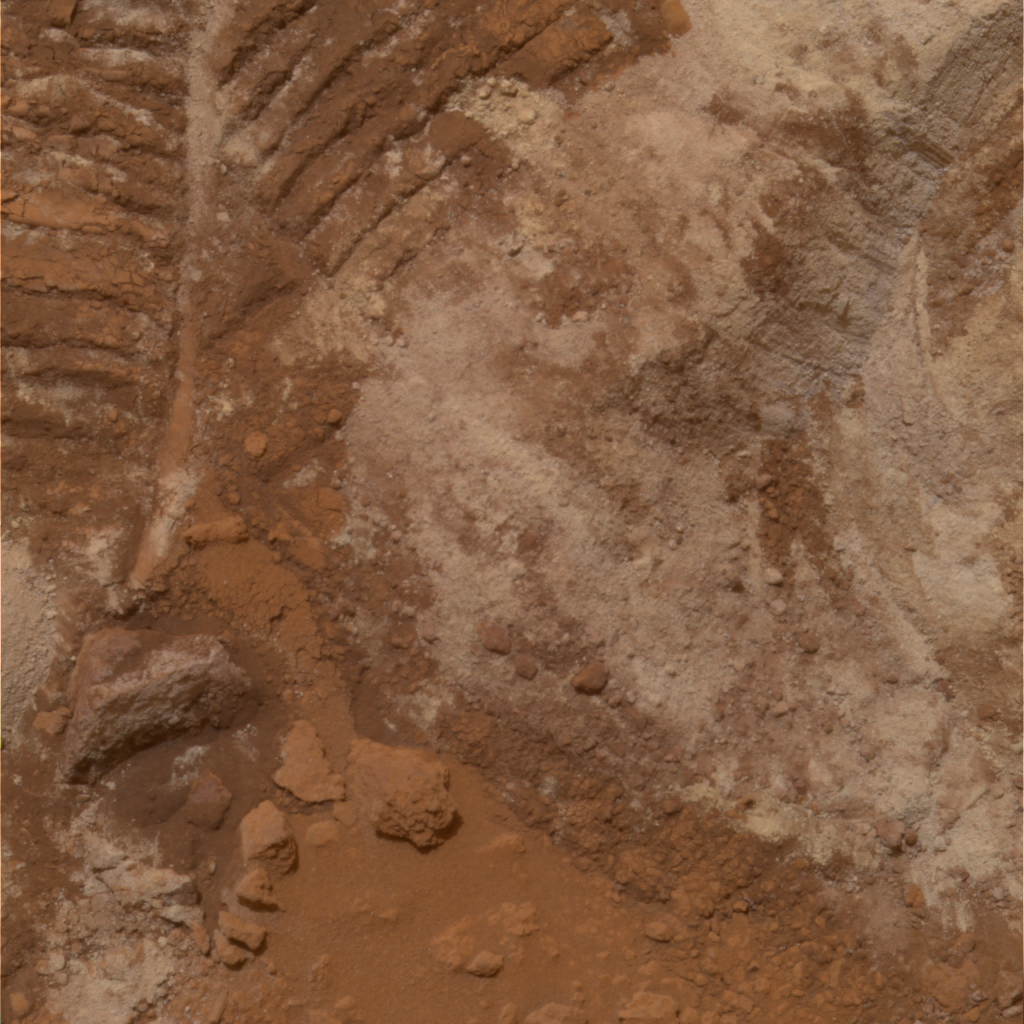

Churned-Up Rocky Debris and Dust (True Color)

NASA’s Mars Exploration Rover Spirit has been analyzing sulfur-rich rocks and surface materials in the “Columbia Hills” in Gusev Crater on Mars. This image shows rocky debris and dust, which planetary scientists call “regolith” or “soil,” that has been churned up by the rover wheels. This 40-centimeter-wide (16-inch-wide) patch of churned-up dirt, nicknamed “Paso Robles,” contains brighter patches measured to be high in sulfur by Spirit’s alpha particle X-ray Spectrometer. Spirit’s panoramic camera took this image on martian day, or sol, 400 (Feb. 16, 2005). The image represents the panoramic camera team’s best current attempt at generating a true color view of what this scene would look like if viewed by a human on Mars. The image was generated from a combination of six calibrated, left-eye images acquired through filters ranging from 430-nanometer to 750-nanometer wavelengths.

Credit: NASA/JPL/Cornell